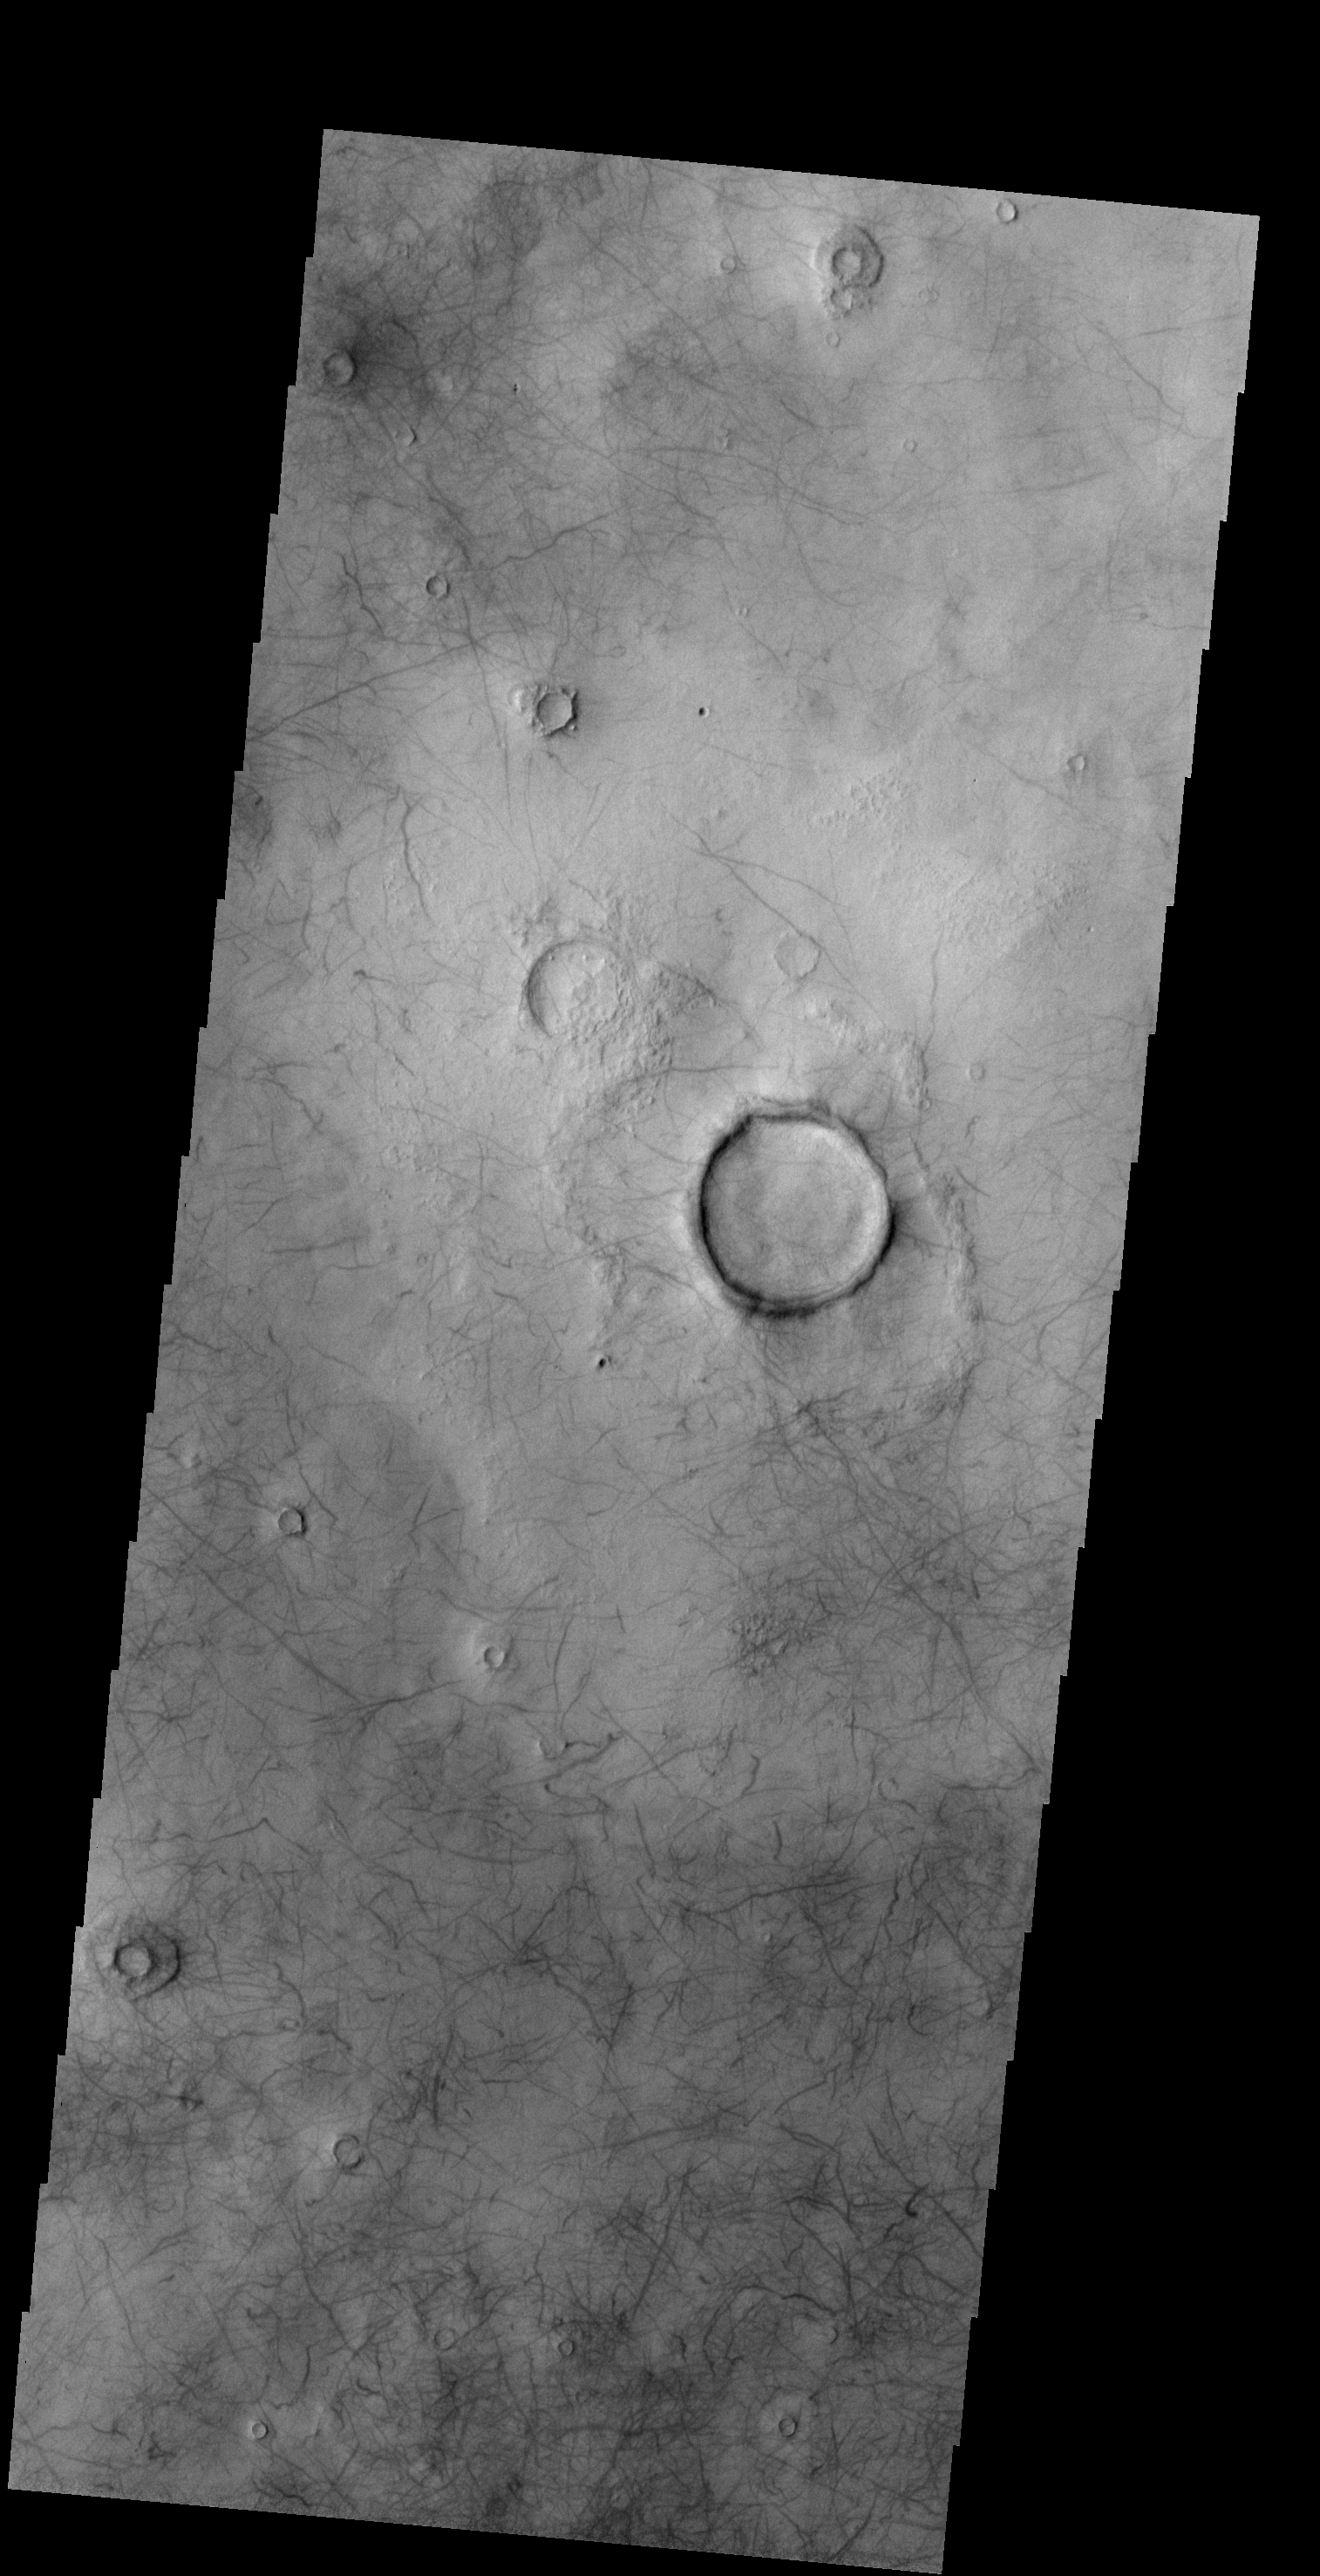

Dust Devil Tracks

The numerous dust devil tracks in this VIS image are located in Utopia Planitia.

Credit: NASA/JPL-Caltech/ASU